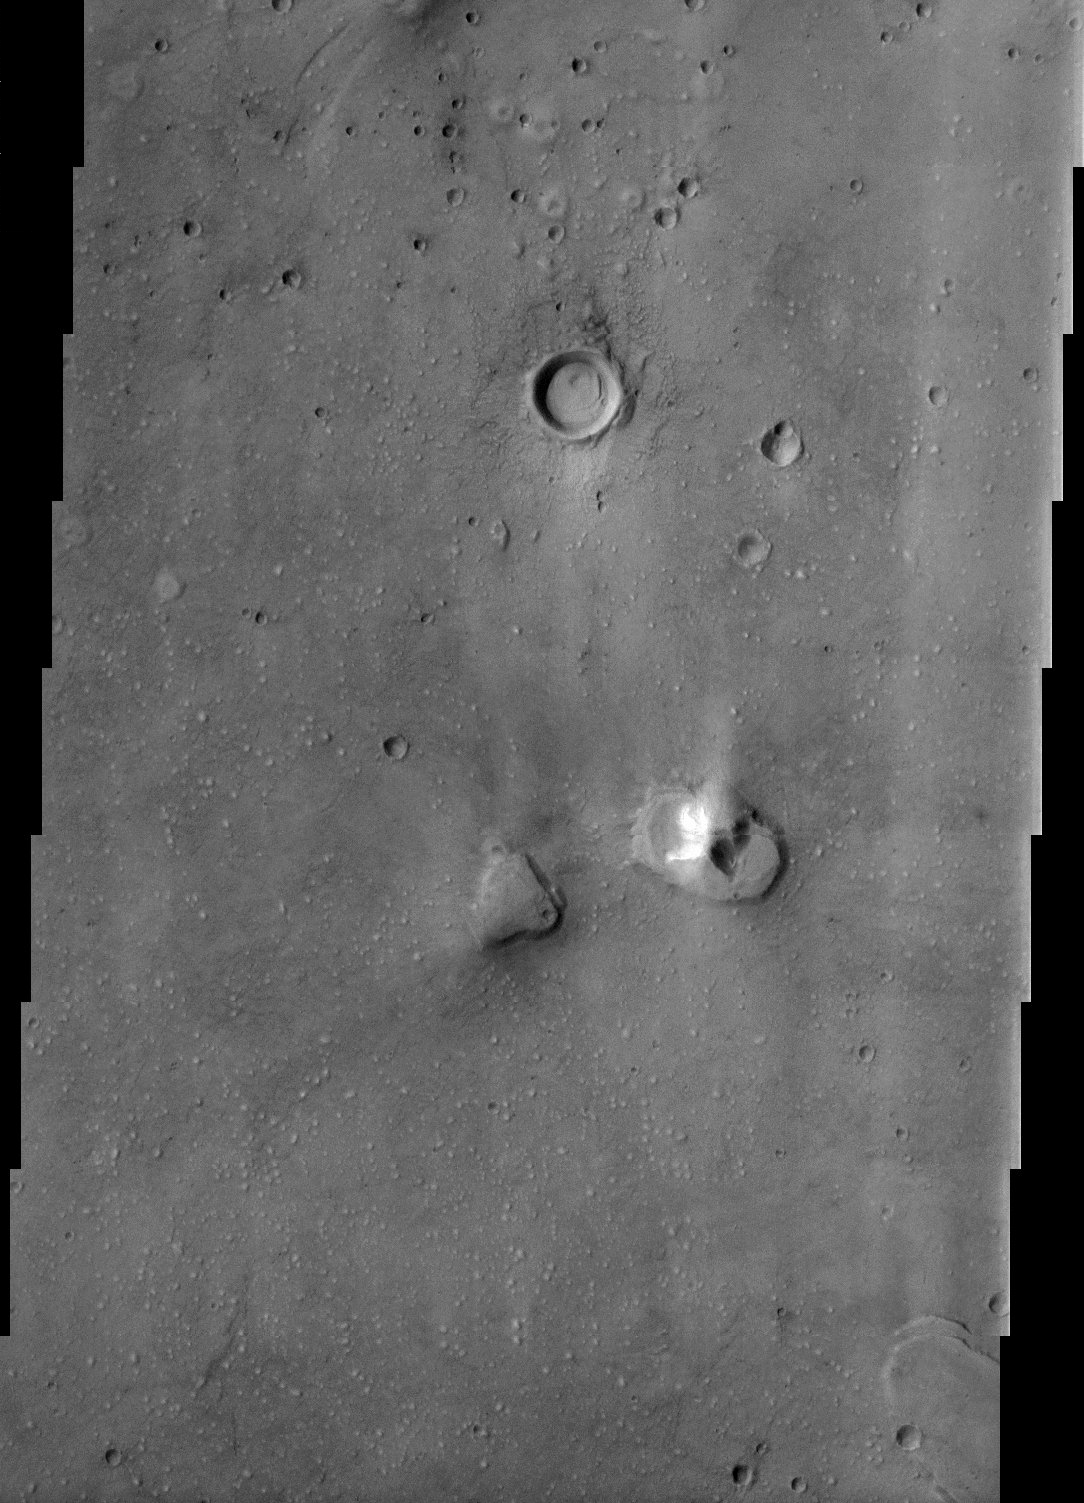

Late Afternoon Sun

This image of the northern plains of Mars shows a surface texture of hundreds of small mounds and numerous small impact craters. The THEMIS imaging team is taking advantage of the late afternoon sun illumination to image places like this where the surface may contain small scale features that are “washed-out” by higher illumination angles. As the sun dips towards the horizon (to the left side of the image), shadows are cast. The length of the shadows can be used to estimate the height of the feature casting them – or the depth of the crater that contains the shadow. In this image the craters – even very small ones – are now partially filled by shadow making it very easy to identify them. The small bumps are not casting shadows yet, but are easily seen. These small bumps were not easily identified when the sun angle was higher (earlier in the afternoon). As this image shows, late afternoon sun illumination is wonderful for making small scale morphologic features visible.

Note: this THEMIS visual image has not been radiometrically nor geometrically calibrated for this preliminary release. An empirical correction has been performed to remove instrumental effects. A linear shift has been applied in the cross-track and down-track direction to approximate spacecraft and planetary motion. Fully calibrated and geometrically projected images will be released through the Planetary Data System in accordance with Project policies at a later time.

NASA’s Jet Propulsion Laboratory manages the 2001 Mars Odyssey mission for NASA’s Office of Space Science, Washington, D.C. The Thermal Emission Imaging System (THEMIS) was developed by Arizona State University, Tempe, in collaboration with Raytheon Santa Barbara Remote Sensing. The THEMIS investigation is led by Dr. Philip Christensen at Arizona State University. Lockheed Martin Astronautics, Denver, is the prime contractor for the Odyssey project, and developed and built the orbiter. Mission operations are conducted jointly from Lockheed Martin and from JPL, a division of the California Institute of Technology in Pasadena.

Credit: NASA/JPL/Arizona State University